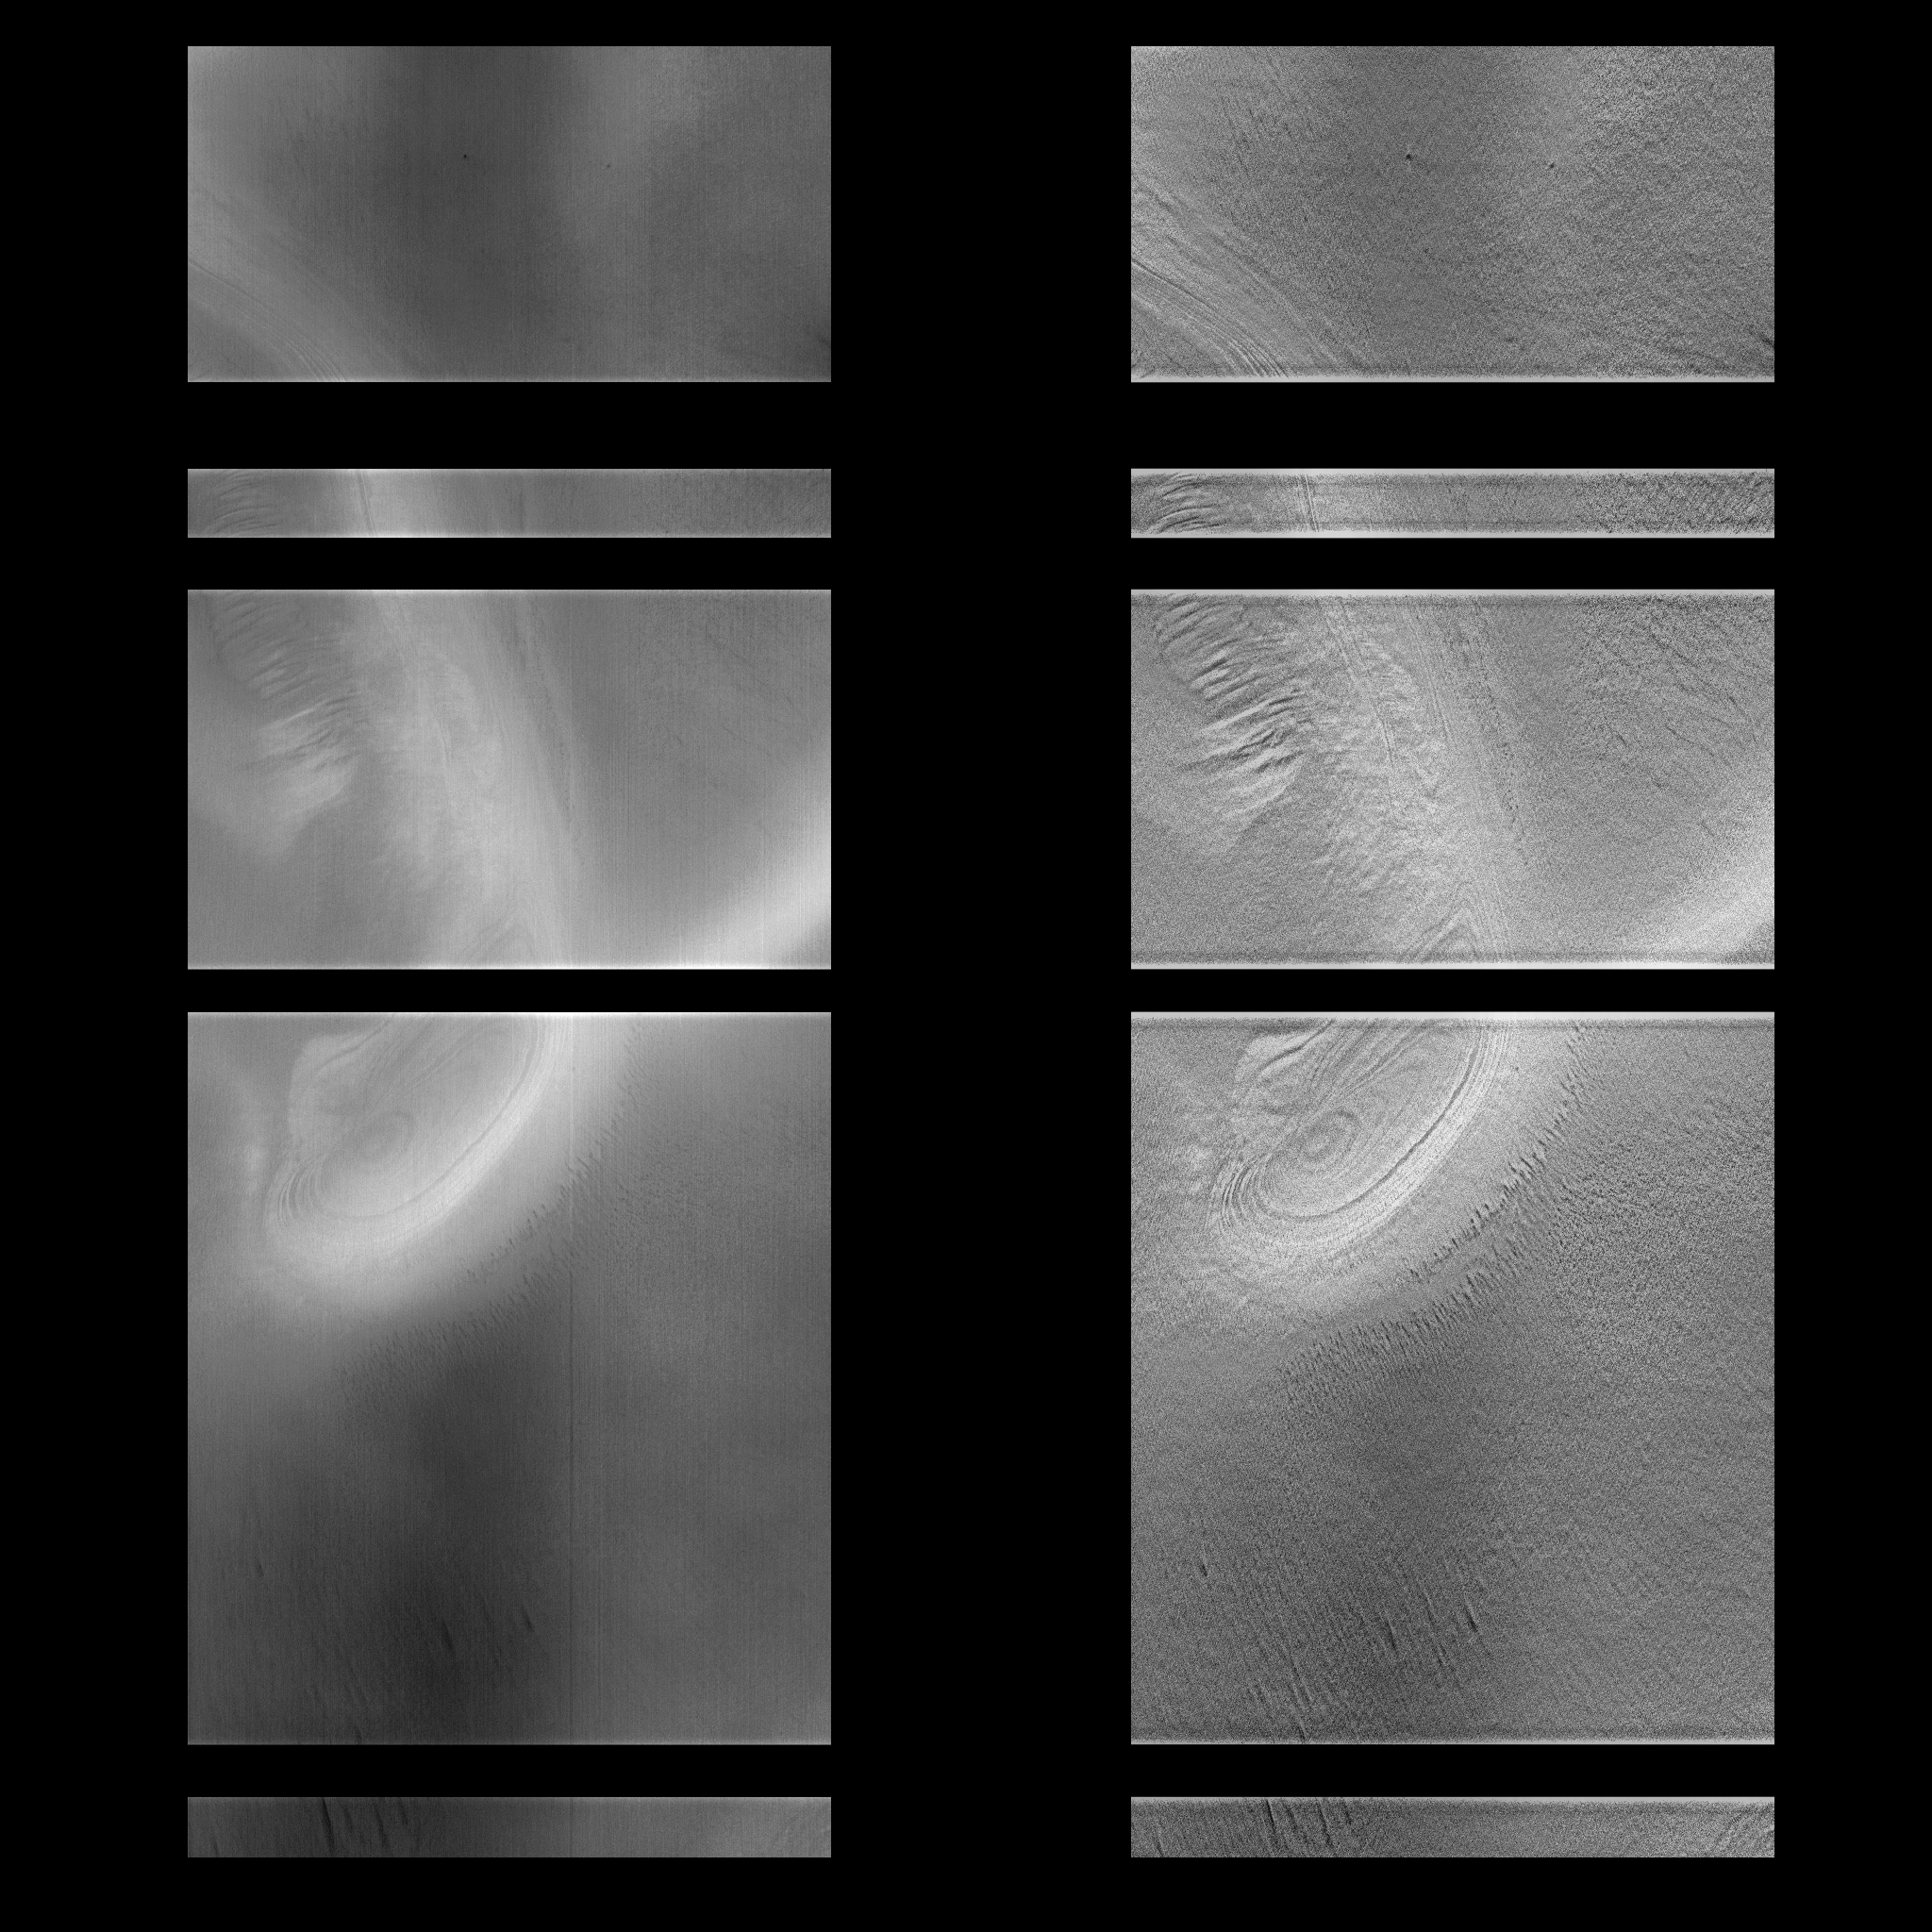

MOC View of Mars98 Landing Zone – 1/16/98

On 1/16/1998 at shortly after 12:12 UTC SCET, the Mars Global Surveyor Mars Orbiter Camera (MOC) took this high resolution image of a small portion of the potential Mars Surveyor ’98 landing zone. For the purposes of planning MOC observations, this zone was defined as 75 +/- 2 degrees S latitude, 215 +/- 15 degrees W longitude. The location of the image was selected to try to cover a range of possible surface morphologies, reliefs, and albedos.

The spacecraft was observing at approximately 75 degrees S, 213 degrees W. North is to the top of the image.

The effects of ground fog, which obscures the surface features(left), has been minimize by filtering (right).

Malin Space Science Systems (MSSS) and the California Institute of Technology built the MOC using spare hardware from the Mars Observer mission. MSSS operates the camera from its facilities in San Diego, CA. The Jet Propulsion Laboratory’s Mars Surveyor Operations Project operates the Mars Global Surveyor spacecraft with its industrial partner, Lockheed Martin Astronautics, from facilities in Pasadena, CA and Denver, CO.

Credit: NASA/JPL/Malin Space Science Systems